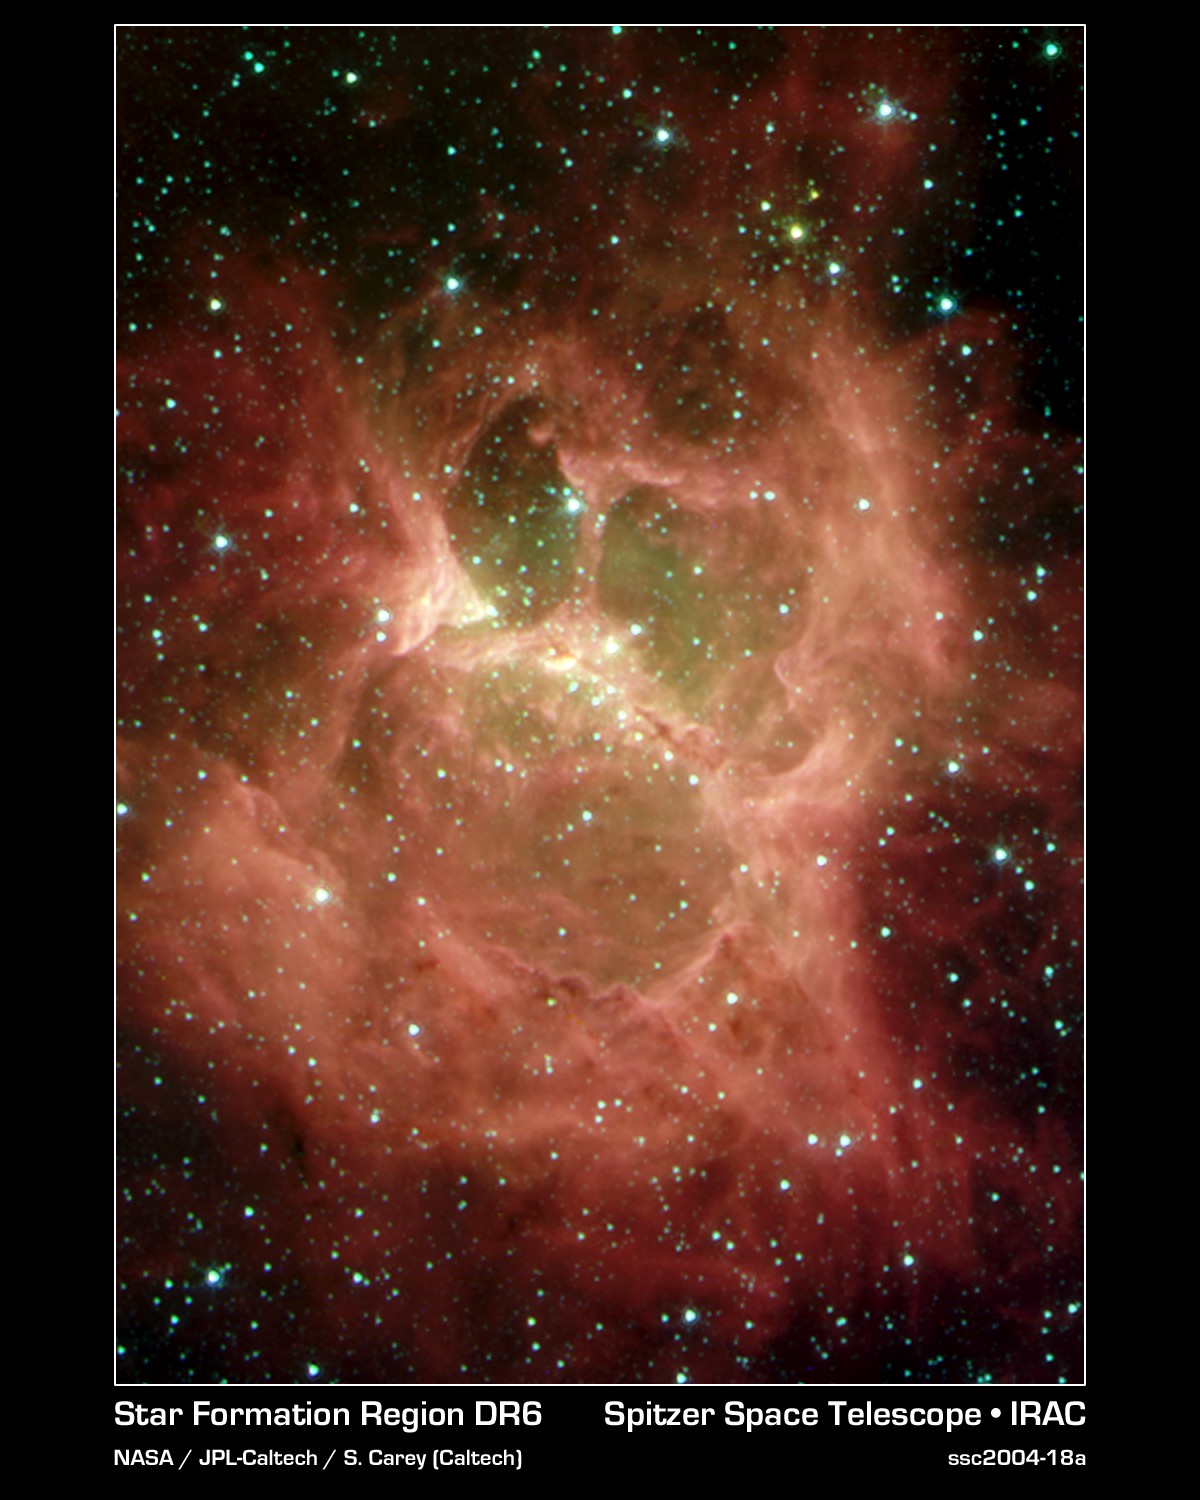

'Galactic Ghoul' Rears Its Spooky Head

A "monster" lurking behind a blanket of cosmic dust is unveiled in this new Halloween image from NASA's Spitzer Space Telescope. Resembling a ghoul with two hollow eyes and a screaming mouth, this masked cloud of newborn stars was uncovered by Spitzer's heat-seeking infrared eyes.

The spooky cloud -- a nebula called "DR 6" residing in the plane of our Milky Way galaxy -- is home to a cluster of about 10 massive newborn stars, ranging in size from 10 to 20 times the mass of our Sun. The nebular "eyes" and "mouth" were carved out by intense heat and winds, which shoot outward from the stars (located in the central bar or "nose"). The green material remaining in the eyes and mouth is comprised of gas, while the red regions and tendrils beyond make up the dusty cloud that originally gave birth to the young stars.

Within the nebula's nose, a second generation of stars is in the process of forming. These stars, in turn, will sculpt their stellar nursery, and ultimately affect the birth of yet another generation of stars. Spitzer provides astronomers with an unprecedented combination of sensitivity and spatial resolution to study this cycle in detail.

DR 6 is located 3,900 light-years away in the constellation Cygnus. The distance from one end of its central bar to the other is the about 3.5 light-years, or about the same distance from our Sun to its nearest neighbor, Alpha Centauri.

This image composite was taken on Nov. 27, 2003, by Spitzer's infrared array camera. It is composed of images obtained at four wavelengths: 3.6 microns (blue), 4.5 microns (green), 5.8 microns (orange) and 8 microns (red).

Credit: NASA/JPL-Caltech/S.Carey (Caltech)